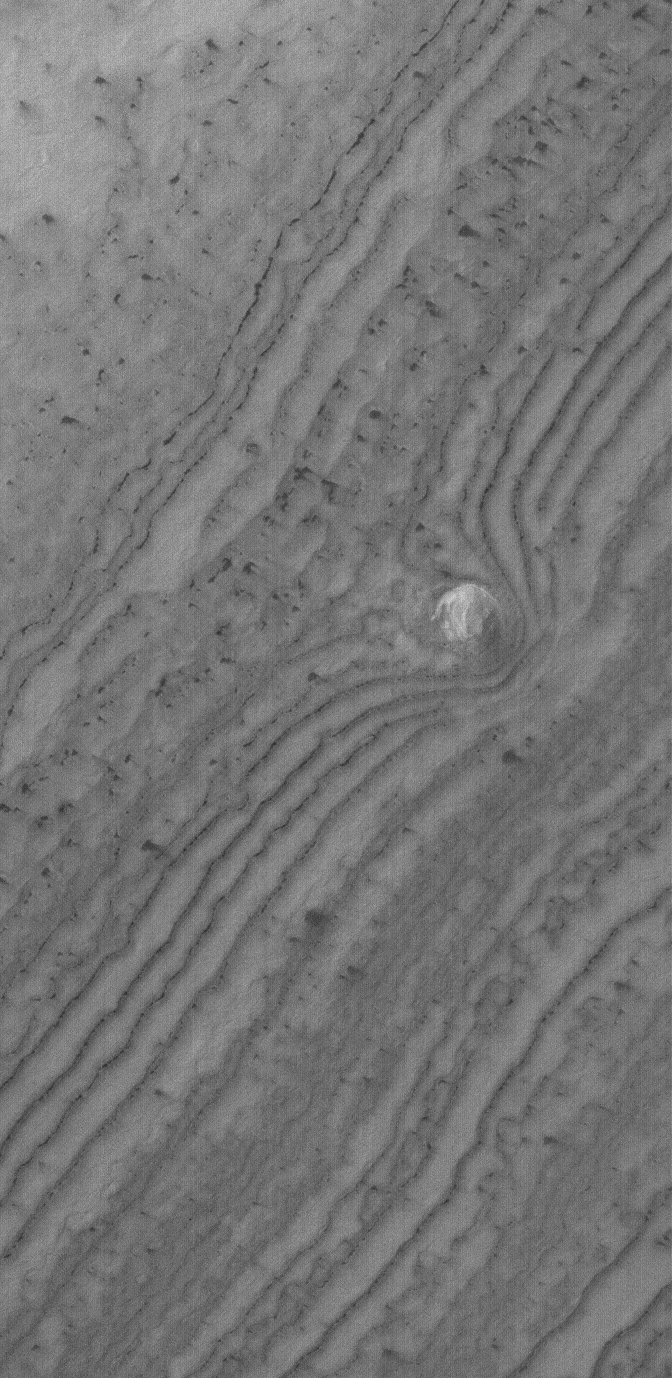

South Polar Knob

1 July 2005
This Mars Global Surveyor (MGS) Mars Orbiter Camera (MOC) image shows a small, relatively light-toned knob of layered material, and the erosional expression of the underlying layers, in the south polar region of Mars. When the image was acquired in April 2005, the surface was still covered with seasonal carbon dioxide frost. Dark spots and streaks mark locations where the frost had begun to change and sublime away.

Location near: 84.2°S, 138.3°W
Image width: ~3 km (~1.9 mi)
Illumination from: upper left
Season Southern Spring

Credit: NASA/JPL/Malin Space Science Systems